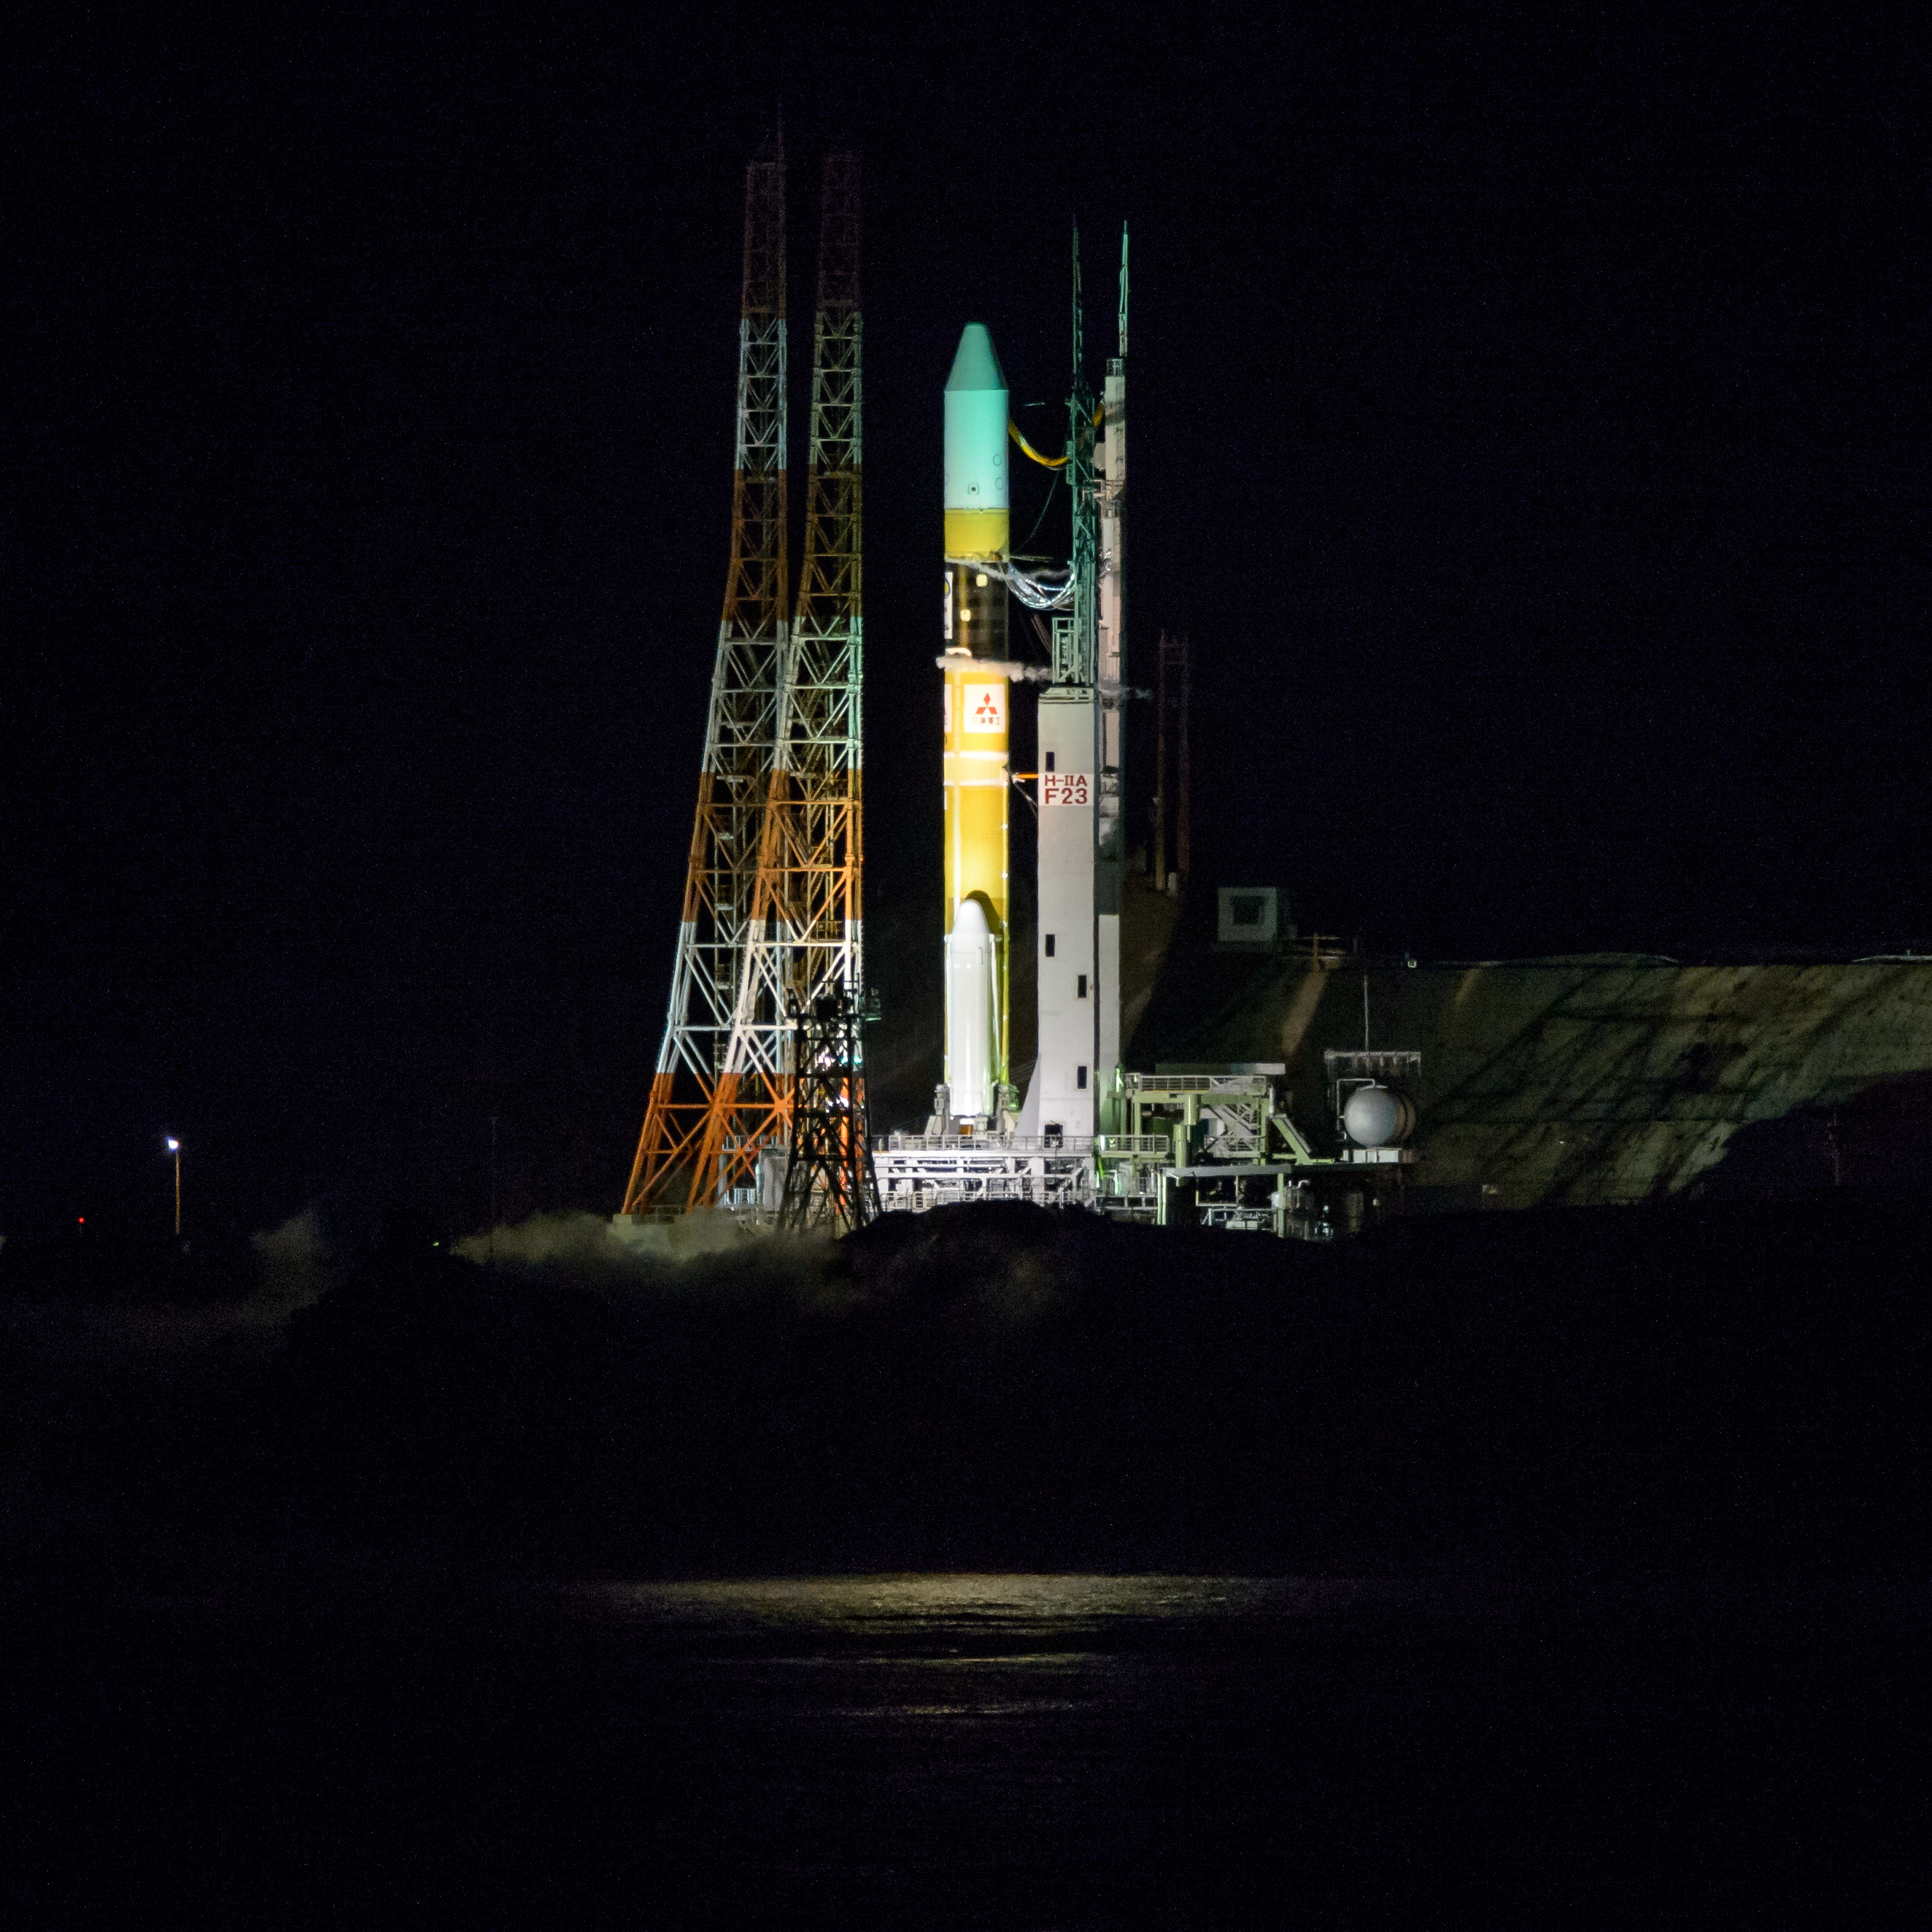

Global Precipitation Measurement (GPM) Mission

A Japanese H-IIA rocket with the NASA-Japan Aerospace Exploration Agency (JAXA), Global Precipitation Measurement (GPM) Core Observatory onboard, is seen on launch pad 1 of the Tanegashima Space Center, Friday, Feb. 28, 2014, Tanegashima, Japan. Once launched, the GPM spacecraft will collect information that unifies data from an international network of existing and future satellites to map global rainfall and snowfall every three hours.

Credit: (NASA/Bill Ingalls)